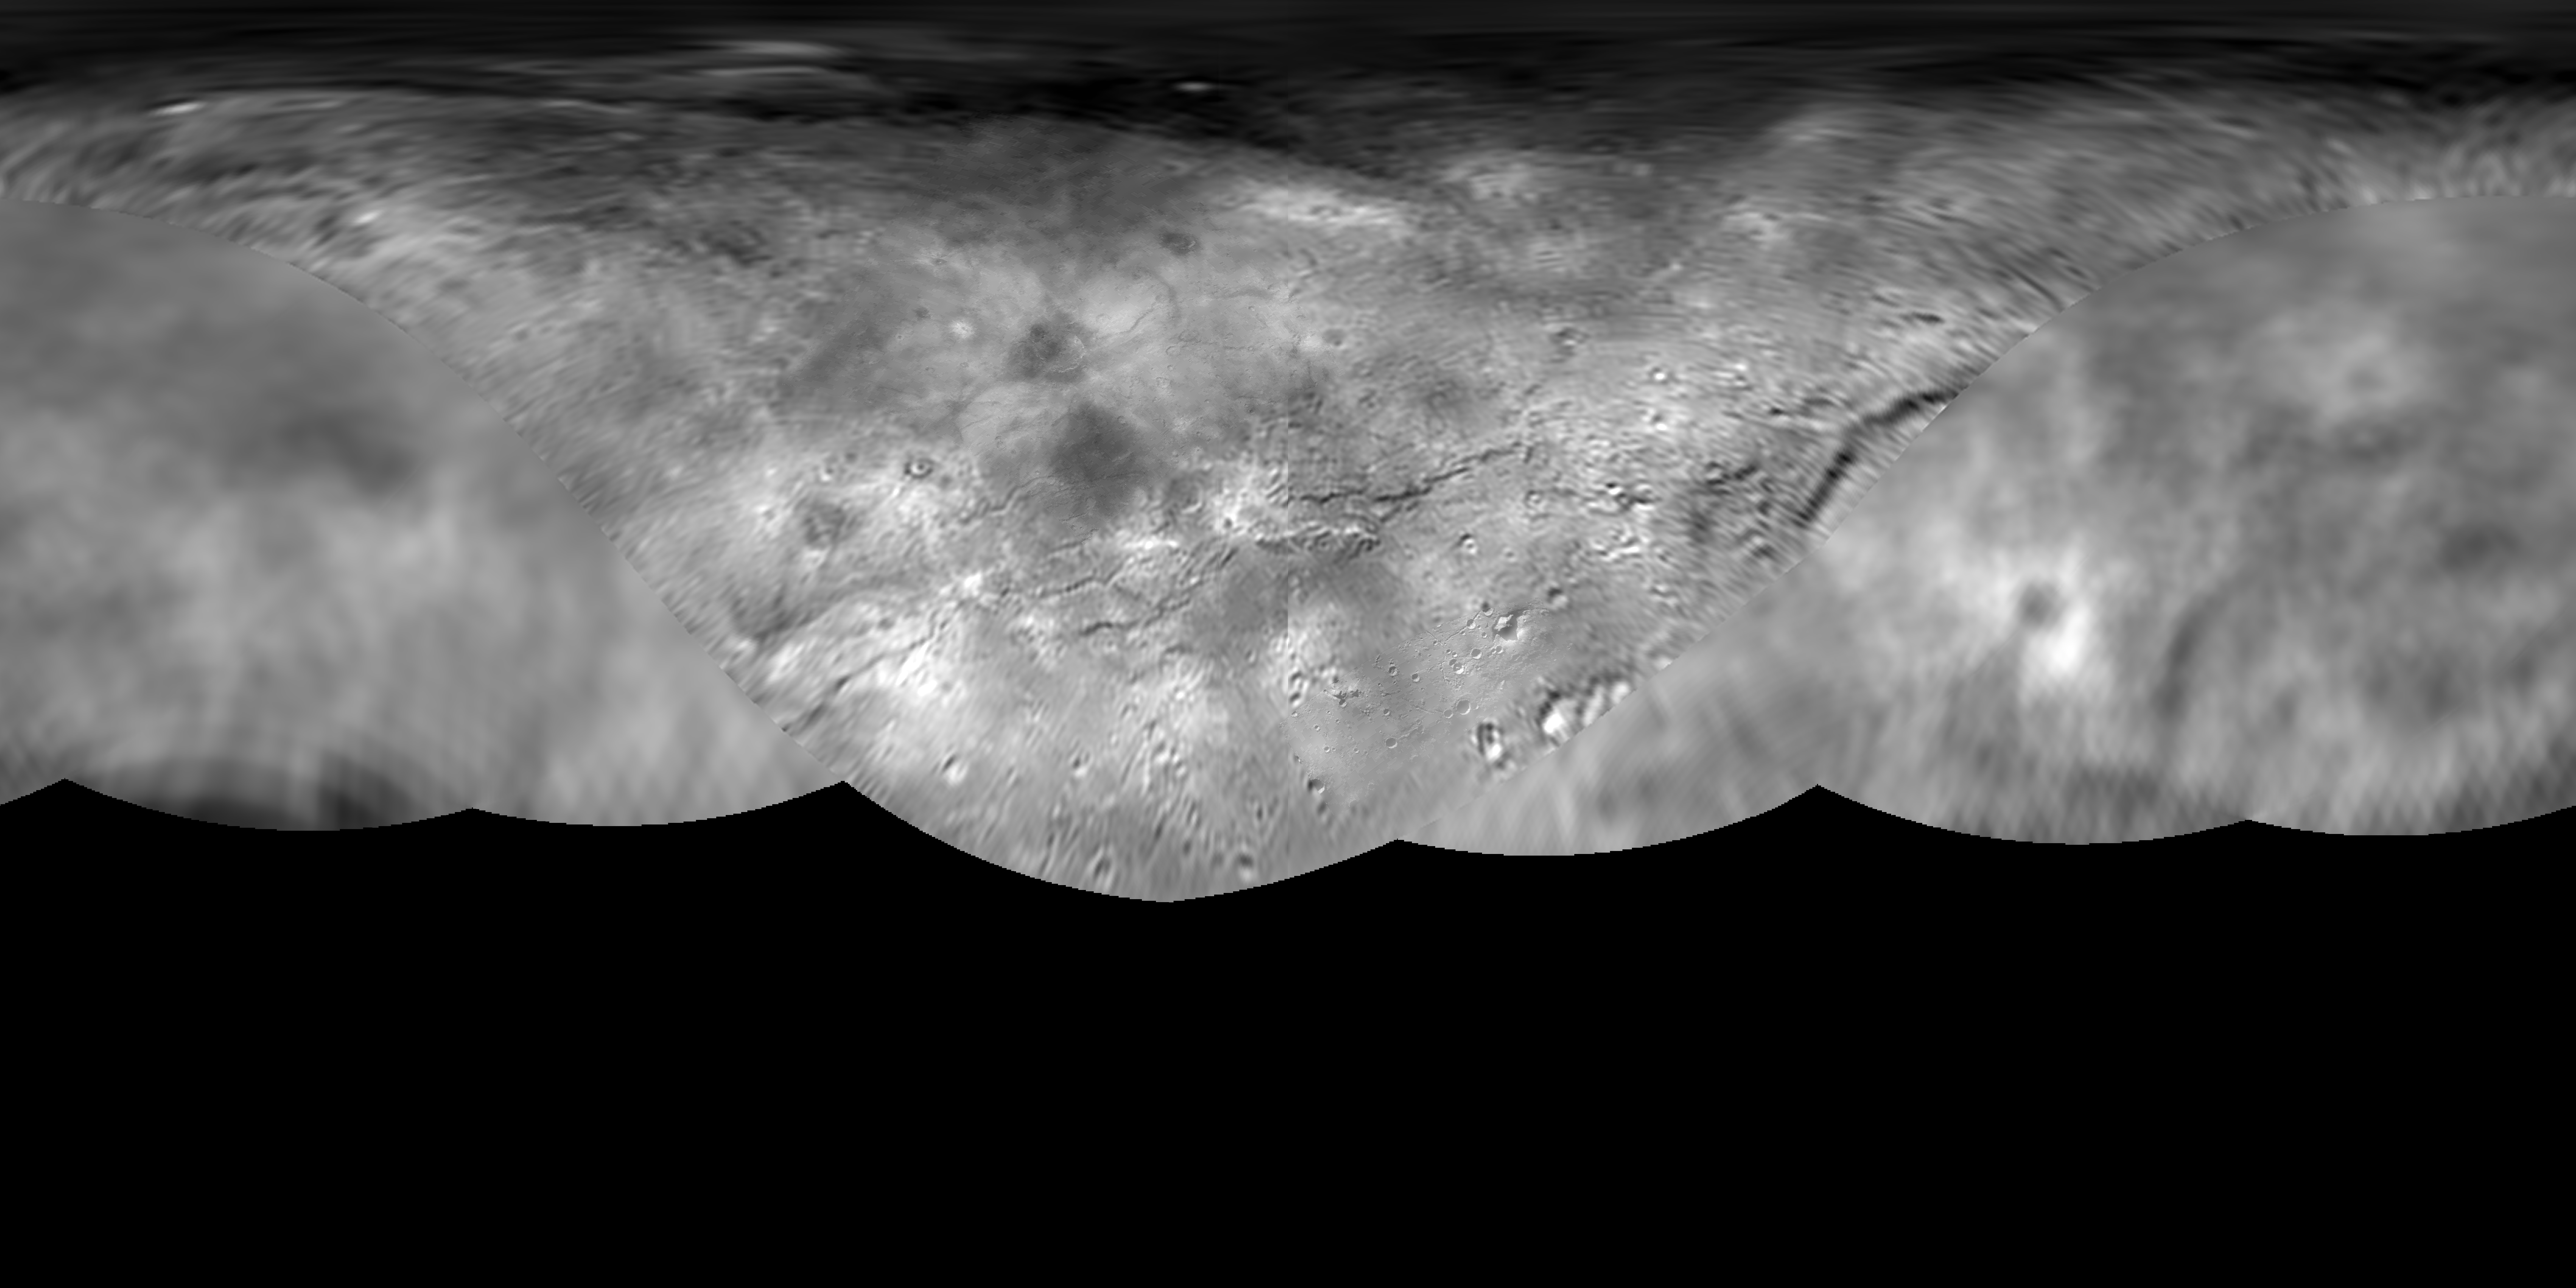

Global Map of Pluto’s Moon Charon

The science team of NASA’s New Horizons mission has produced this global map of Pluto’s largest moon, Charon. The map includes all available resolved images of the surface acquired between July 7-14, 2015, at pixel resolutions ranging from 40 kilometers (24 miles) on the anti-Pluto facing hemisphere (left and right sides of the map), to 400 meters (1,250 feet) per pixel on portions of the Pluto-facing hemisphere — the side facing the New Horizons spacecraft when it flew past the dwarf planet — at map center. Many additional images now stored on the spacecraft’s digital data recorders are expected to be transmitted “home” in fall 2015 and these will be used to complete the global map. The map is in simple cylindrical projection, with zero longitude (the Pluto-facing direction) in the center.

The Johns Hopkins University Applied Physics Laboratory in Laurel, Maryland, designed, built, and operates the New Horizons spacecraft, and manages the mission for NASA’s Science Mission Directorate. The Southwest Research Institute, based in San Antonio, leads the science team, payload operations and encounter science planning. New Horizons is part of the New Frontiers Program managed by NASA’s Marshall Space Flight Center in Huntsville, Alabama.

Credit: NASA/Johns Hopkins University Applied Physics Laboratory/Southwest Research Institute